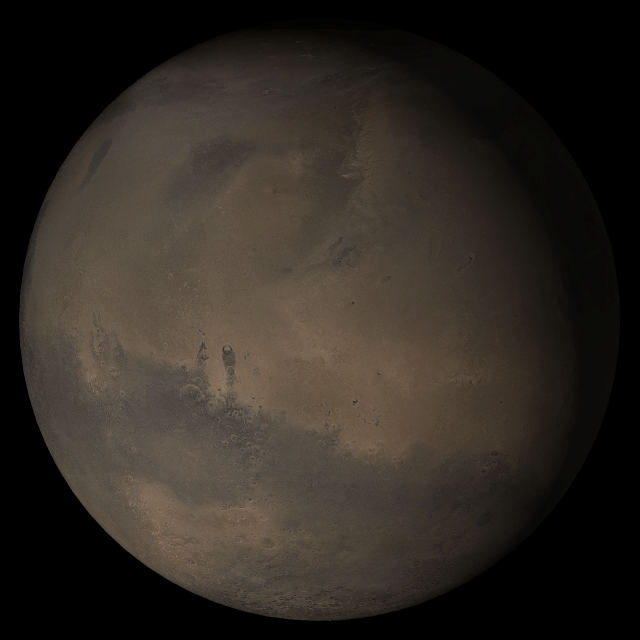

Mars at Ls 324°: Elysium/Mare Cimmerium

22 November 2005
This picture is a composite of Mars Global Surveyor (MGS) Mars Orbiter Camera (MOC) daily global images acquired at Ls 324° during a previous Mars year. This month, Mars looks similar, as Ls 324° occurred in mid-November 2005. The picture shows the Elysium/Mare Cimmerium face of Mars. Over the course of the month, additional faces of Mars as it appears at this time of year are being posted for MOC Picture of the Day. Ls, solar longitude, is a measure of the time of year on Mars. Mars travels 360° around the Sun in 1 Mars year. The year begins at Ls 0°, the start of northern spring and southern autumn.

Season: Northern Winter/Southern Summer

Credit: NASA/JPL/Malin Space Science Systems